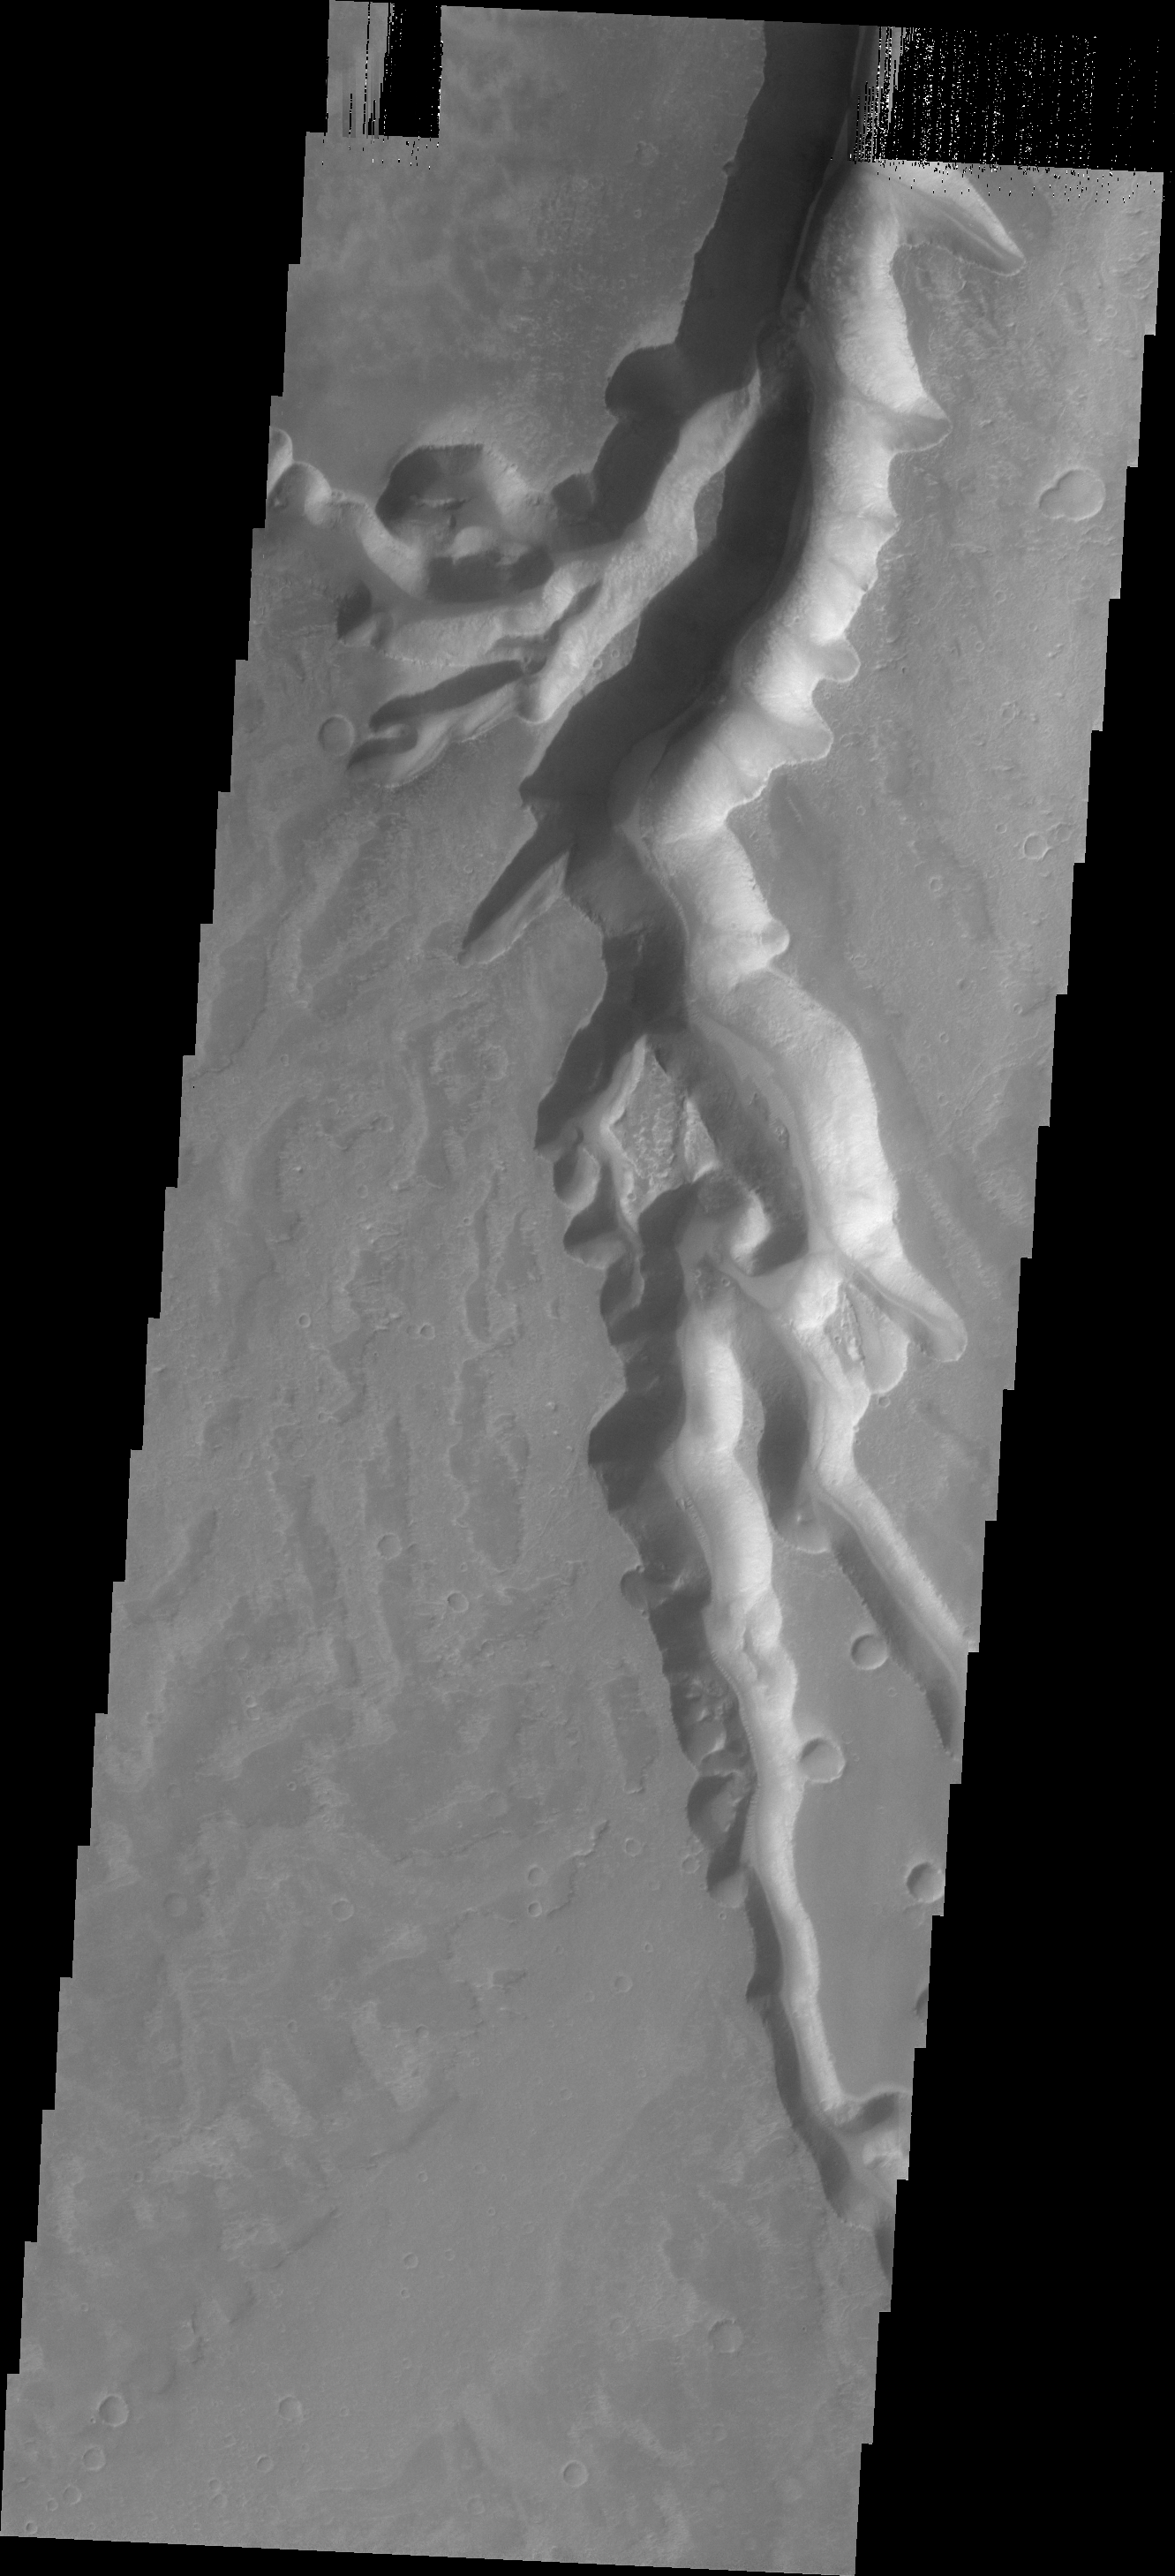

Mega Gully

The channel feature in this VIS image is a huge gully that empties into Echus Chasma.

Credit: NASA/JPL/ASU